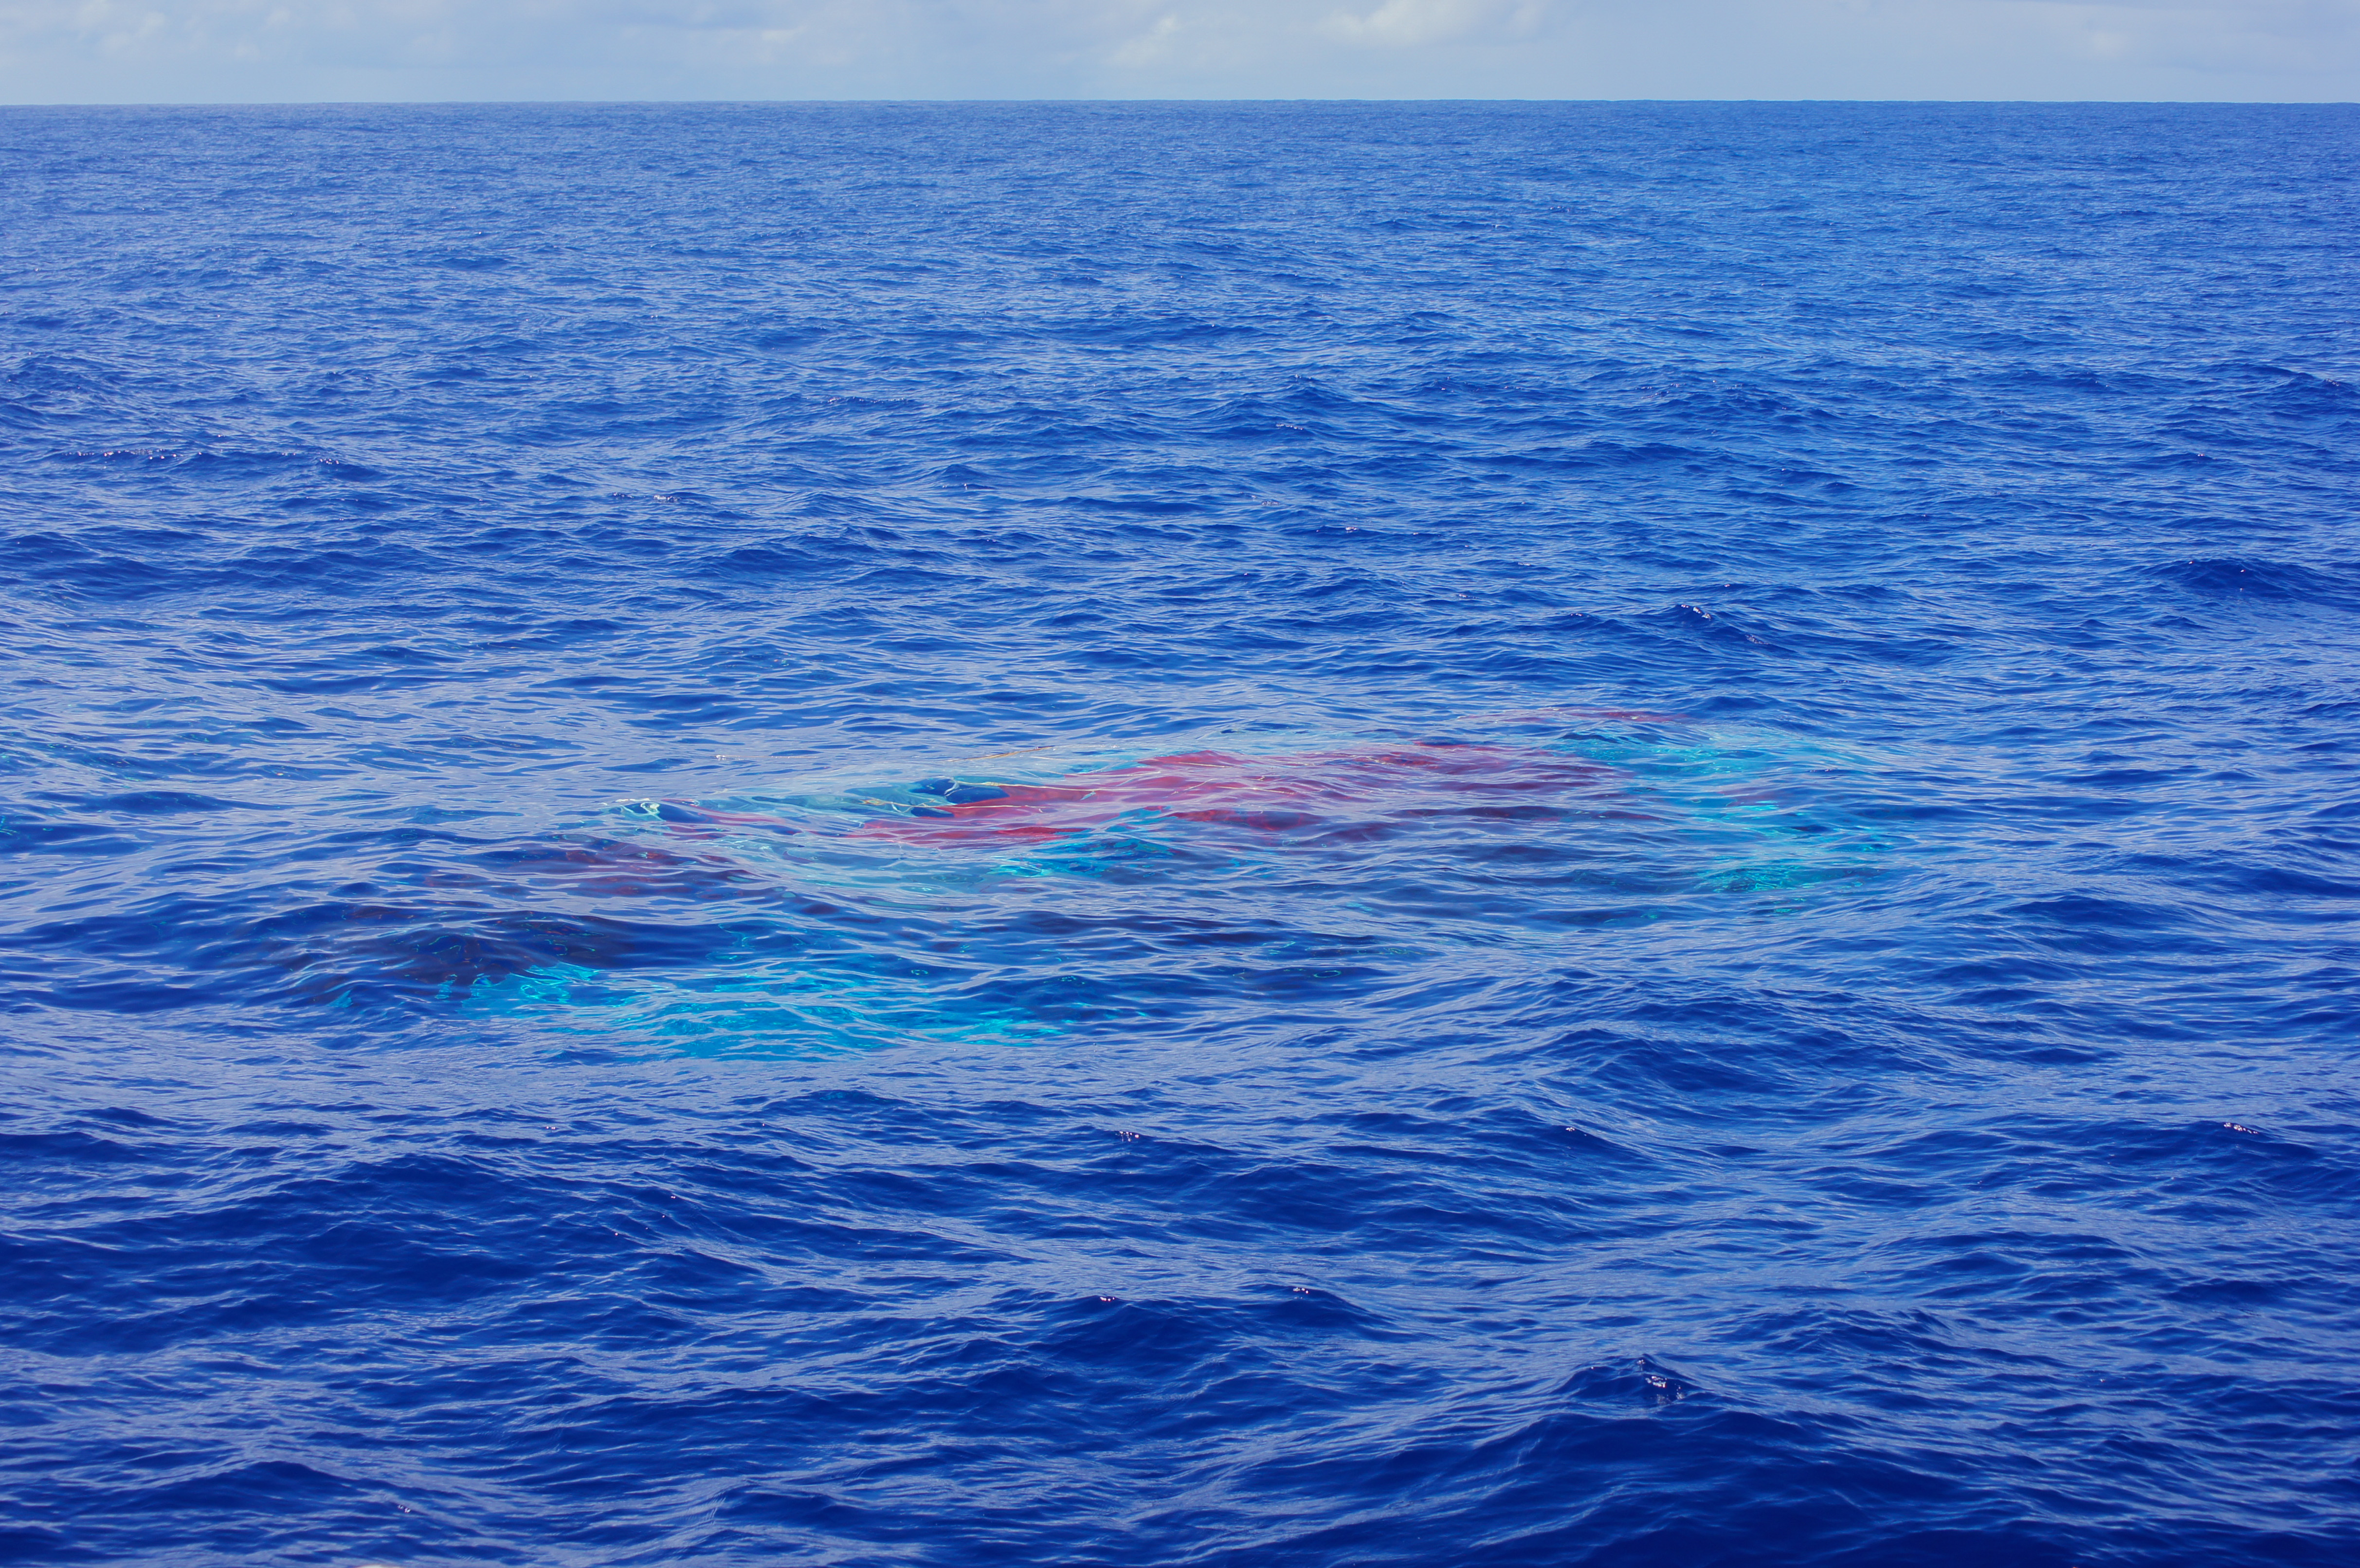

LDSD Chute Beneath the Surface

The Supersonic Disk Sail Parachute, one of the new technologies being developed as part of NASA’s Low-Density Supersonic Decelerator (LDSD) project, floats just below the surface of the Pacific Ocean after the completion of its first flight test, on June 28, 2014. The test occurred off the coast of the U.S. Navy’s Pacific Missile Range Facility in Kauai, Hawaii. The photo was obtained by Navy divers during recovery of the LDSD test vehicle and parachute.

NASA’s Space Technology Mission Directorate funds the LDSD mission, a cooperative effort led by NASA’s Jet Propulsion Laboratory in Pasadena, California. NASA’s Technology Demonstration Mission program manages LDSD at NASA’s Marshall Space Flight Center in Huntsville, Alabama. NASA’s Wallops Flight Facility in Wallops Island, Virginia, coordinated support with the Pacific Missile Range Facility, provided the core electrical systems for the test vehicle, and coordinated the balloon and recovery services for the LDSD test.

Credit: NASA/JPL-Caltech